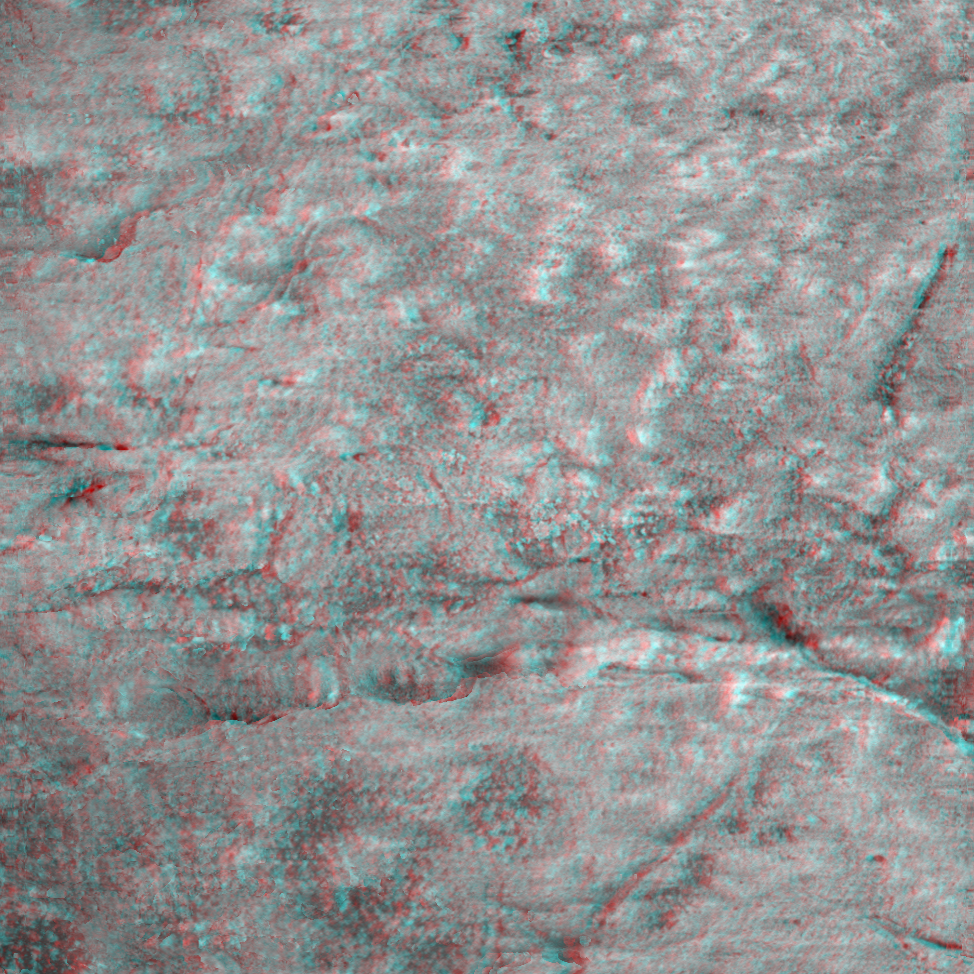

A Crack Runs Through It

This 3-D image taken by the microscopic imager on the Mars Exploration Rover Opportunity shows a close-up of the center of the rock abrasion tool hole, ground into “Bounce” on the rover’s 66th sol on Mars. Features smaller than one-tenth of a millimeter (.004 inches) are visible. The observed area is a little over 3 centimeters (1.2 inches). The canyon-like crack that runs across the bottom half of the image is really only about 2 millimeters (about 0.08 inches) deep. Scientists are currently using a variety of instruments to study the chemical content of the rock.

Credit: NASA/JPL/Cornell/USGS